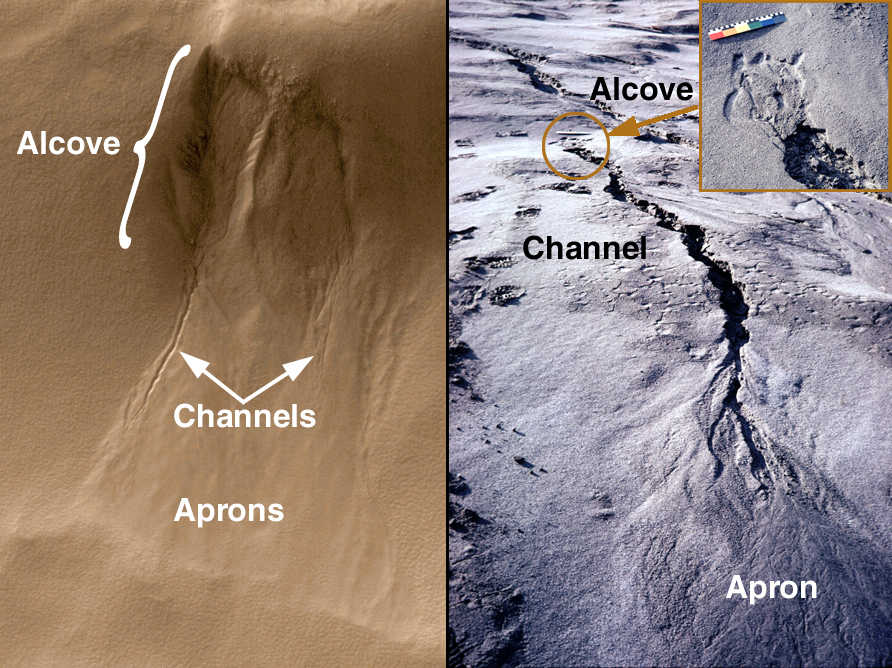

Evidence for Recent Liquid Water on Mars: Basic Features of Martian Gullies

Water is the chief agent of weathering and erosion on Earth. Mars is a much drier, colder planet on which liquid water cannot exist very long at the surface because it will immediately begin to boil, evaporate, and freeze–all at the same time. However, new pictures from the Mars Orbiter Camera (MOC) onboard the Mars Global Surveyor (MGS) have provided an astonishing observation which suggests that liquid water may have played a role in shaping some recent gully-like features found on the slopes of various craters, troughs, and other depressions on the red planet.

These pictures introduce the basic features of a martian gully. The figure on the left is an example from Mars, the figure on the right is a gully on Earth. In the Earth picture, rain water flowing under and seeping along the base of a recently-deposited volcanic ash layer has created the gully. For Mars, water is not actually seen but is inferred from the landforms and their similarity to examples on Earth.

The landforms both on Earth and Mars are divided into three parts: the alcove, the channel, and the apron. Water seeps from between layers of rock on the wall of a cliff, crater, or other type of depression. The alcove forms above the site of seepage as water comes out of the ground and undermines the material from which it is seeping. The erosion of material at the site of seepage causes rock and debris on the slope above this area to collapse and slide downhill, creating the alcove.

The channel forms from water and debris running down the slope from the seepage area. The point where the top of the channel meets the bottom of the alcove is, in many cases, the site where seepage is occurring. Channels are probably flushed-clean of debris from time to time by large flash floods of water released from behind an ice barrier that might form at the site of seepage during more quiescent times.

The aprons are the down-slope deposits of ice and debris that were moved down the slope and through the channel. Whether any water–likely in the form of ice–persists in these deposits is unknown. The fact that the aprons do not go very far out onto the floors of craters and troughs (e.g., the foreground of the figure on the left) indicates that there is a limit as to how much water actually makes it to the bottom of the slope in liquid form. Most of the water by the time it reaches the bottom of the slope has probably either evaporated or frozen.

The MOC image on the left was acquired July 3, 1999, and is located on the south-facing wall of an impact crater near 54.8°S, 342.5°W. The MOC image is illuminated from the upper left; north is toward the upper right. The MOC image covers an area 1.3 km (0.8 mi) wide by 2 km (1.2 mi) long. The pictures from the flank of the Mount St. Helens volcano in Washington (right; large image and inset) were taken by MGSMOC Principal Investigator, Michael C. Malin, in the 1980s after the eruptions of May 1980. They are illuminated from the left; note footprints on left side of the picture for scale, also note the colored bar, which is 30 cm (11.8 in) long.

Credit: NASA/JPL/MSSS